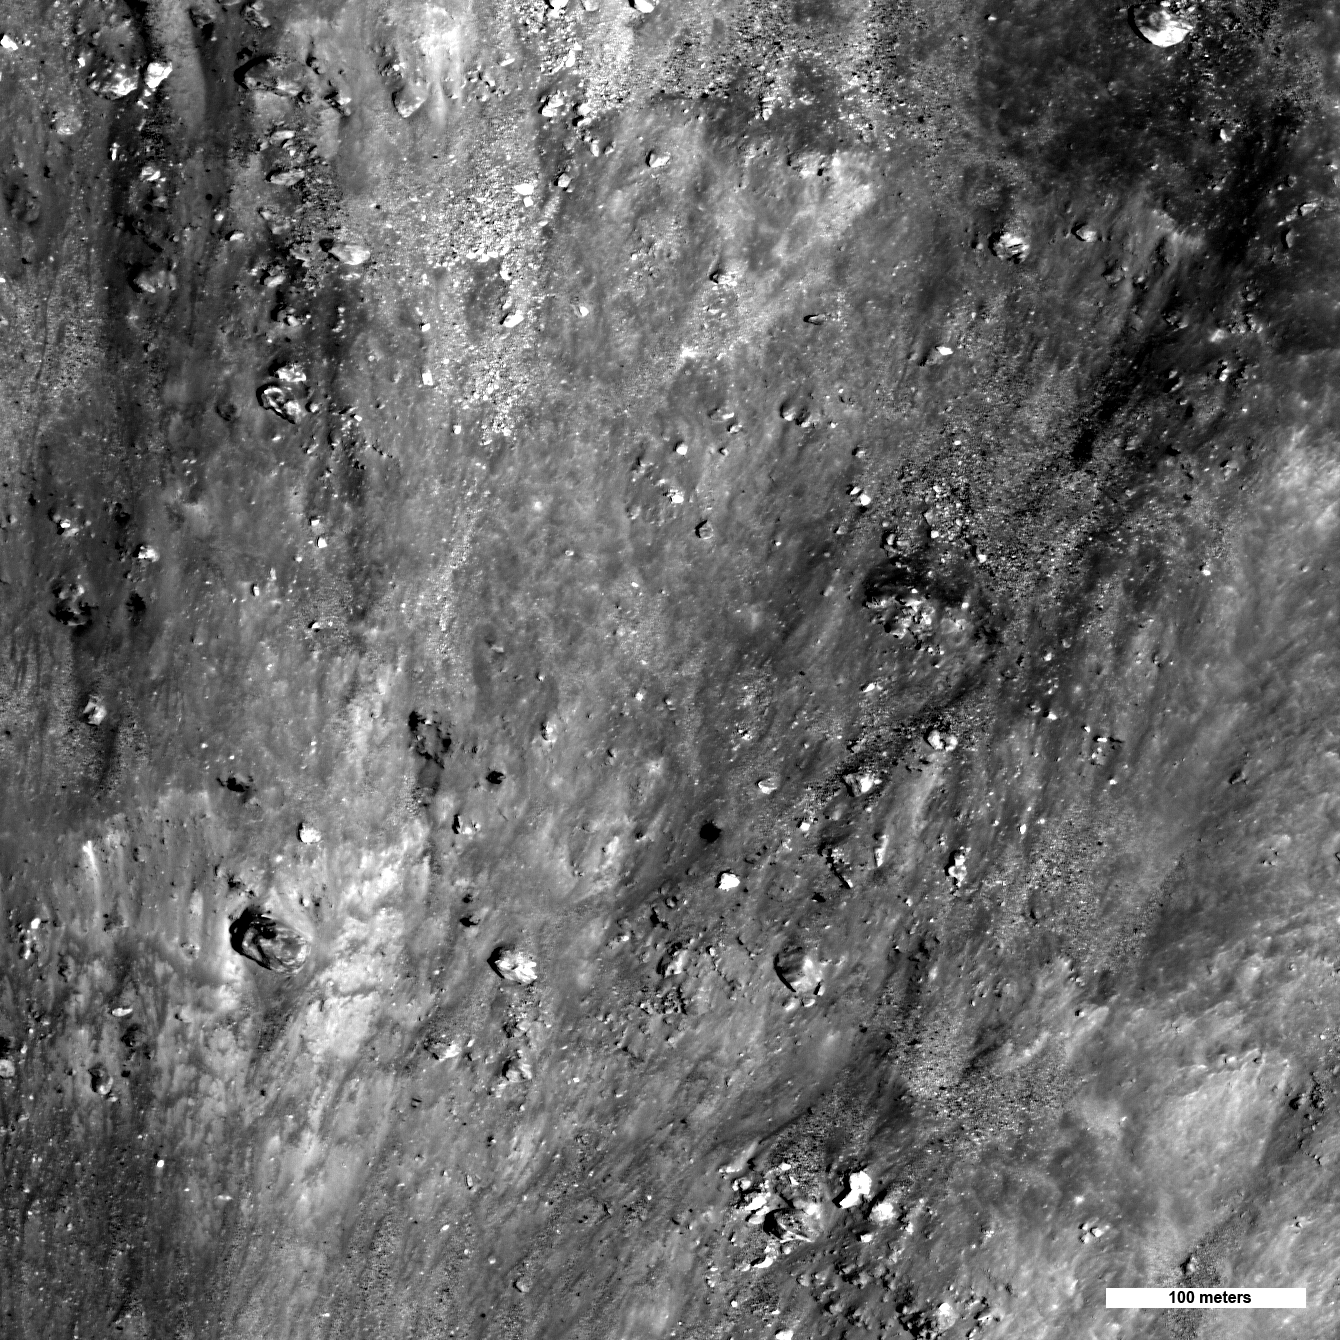

In an Instant!

Boulders and impact melt on the interior wall of a recent 5 kilometers (3 miles) diameter crater. The rim of the crater is near the top of the image, downhill is towards the bottom of the image.

NASA’s Goddard Space Flight Center built and manages the mission for the Exploration Systems Mission Directorate at NASA Headquarters in Washington. The Lunar Reconnaissance Orbiter Camera was designed to acquire data for landing site certification and to conduct polar illumination studies and global mapping. Operated by Arizona State University, LROC consists of a pair of narrow-angle cameras (NAC) and a single wide-angle camera (WAC). The mission is expected to return over 70 terabytes of image data.

Credit: NASA/GSFC/Arizona State University